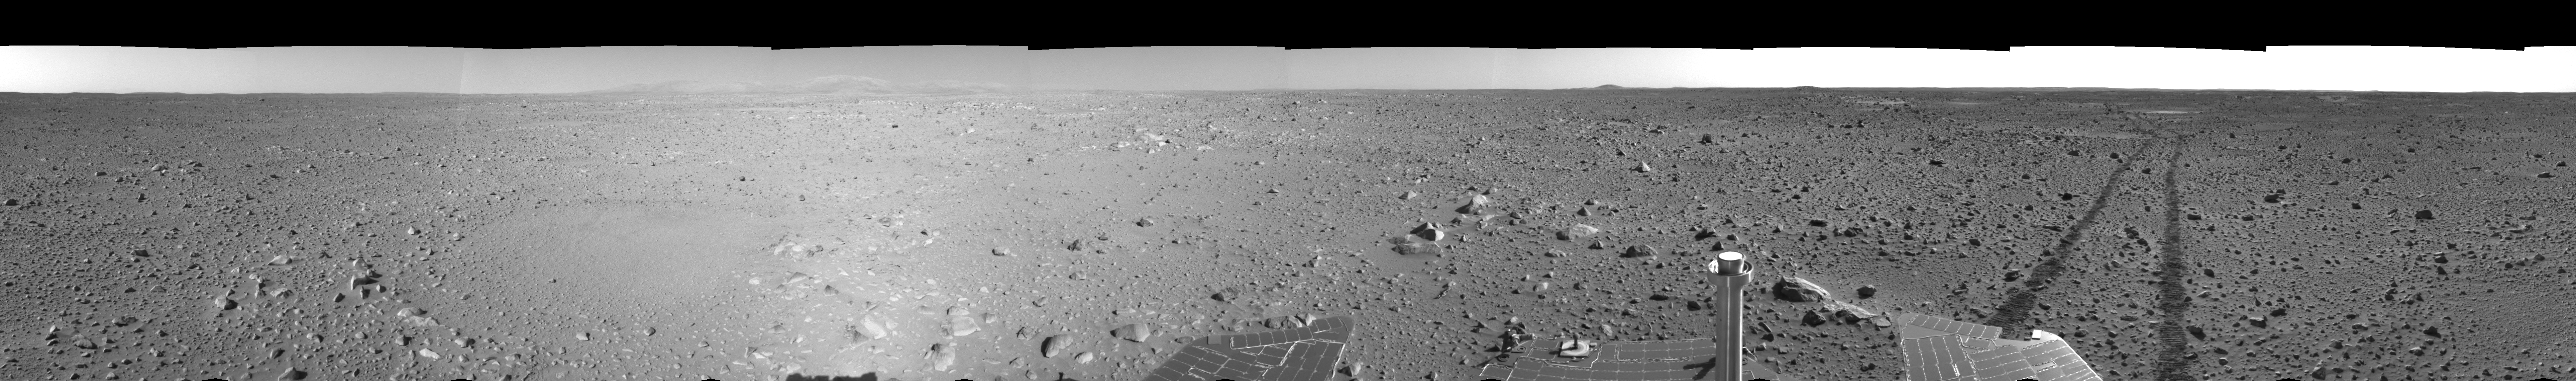

Spirit’s View on Sol 123 (right eye)

This right eye of a stereo pair of views in a cylindrical-perspective projection was created from navigation camera images that NASA’s Mars Exploration Rover Spirit acquired on sol 123 (May 8, 2004). Spirit is sitting at site 44. The rover is on the way to the “Columbia Hills,” which can be seen on the horizon. To this point, Spirit has driven a total of 1,830 meters (1.14 miles). The hills are less than 1.6 kilometers (1 mile) away, and the rover might reach them by mid-June.

See PIA05895 for 3-D view and PIA05896 for left eye view of this right eye cylindrical-perspective projection.

Credit: NASA/JPL